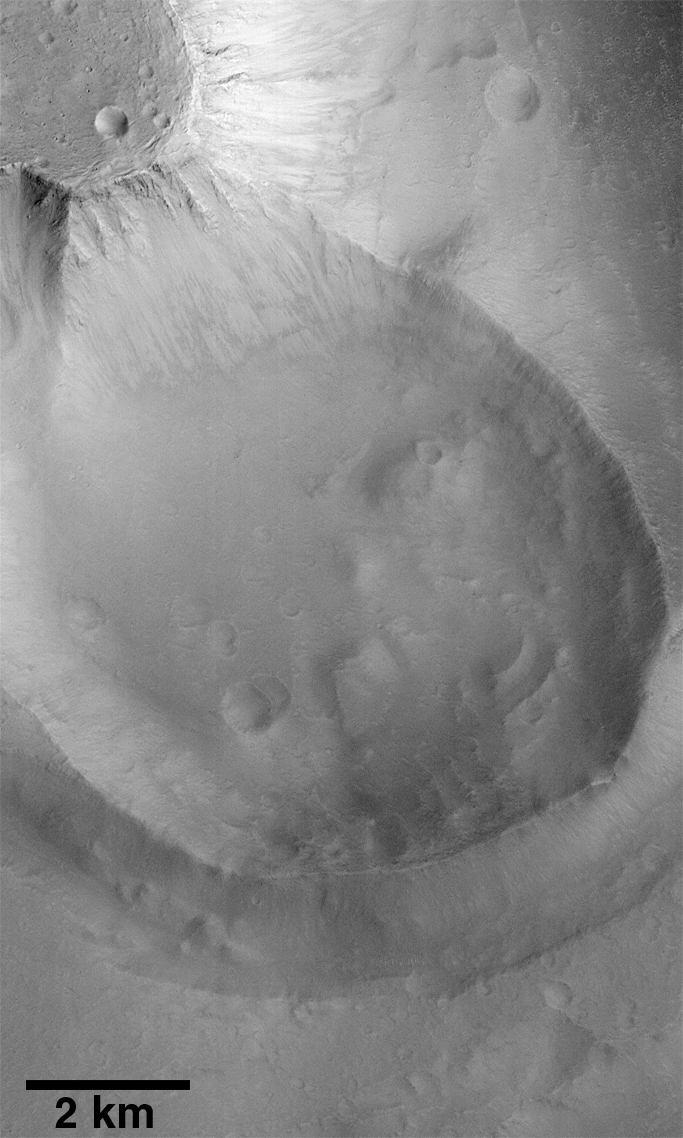

Exhumed Crater in Kasei Valles

Mars Global Surveyor’s high resolution Mars Orbiter Camera (MOC) is providing scientists with a whole new way of looking at Mars. Able to see objects down to the size of automobiles and houses, results from the first year of MOC operations are suggesting that the red planet has had a complicated history that was very different from that of the only two places that geologists have visited in person: the Earth and the Moon.

An example of the complexity of martian geologic history is shown by a crater in Kasei Vallis that was imaged during the 345th orbit of Mars Global Surveyor at 5:44 p.m. PDT on June 4, 1998. MOC image 34504 (above) shows a 6 kilometer (4 mile) diameter crater that was once buried by about 3 kilometers (2 miles) of martian “bedrock.”

Kasei Vallis, seen in this Viking 1 Orbiter mosaic, is actually a system of giant channels thought to have been carved by catastrophic floods that occurred more than a billion years ago . A similar scenario was proposed to explain the Ares Vallis channel, where Mars Pathfinder landed in July 1997.

The Kasei Valles floods carved a deep and wide system of channels into the northern portion of Lunae Planum–a vast, relatively flat plain made up of layered rock that formed some time before the floods.

The crater shown above (and in local context in this Viking 1 Orbiter image 226a08) was partly excavated by the Kasei Valles floods. The crater is poking out from beneath an “island” in the Kasei Valles. The mesa was created in part by the flood, and by subsequent retreat–by small landslides–of the scarp that encircles it. A “mote” or trench partly encircles the crater to the west and south. This moat formed were the turbulence of the floodwaters interacting with the obstacle represented by the crater rim eroded material in front of, and along the side, of the crater. The rim was too high for the flood to overtop, and the flood lasted too short a time for the erosion to breach the crater rim and destroy it.

The crater seen here was most likely formed early in Mars history, perhaps as long as 3.5 billion years ago. Sometime after it formed by meteor impact, it was buried by the material that comprises Lunae Planum (the large plains unit of which the island appears to be part). The material composing the island is, at least in places, hard rock, since the brink of the cliff is sharp and the erosional ridges that extend down from the brink stand out in sharp relief. However, the processes that emplaced the rock were sufficiently gentle that the crater was not destroyed by that emplacement, nor by the burial. In that respect, the crater is like a giant fossil. Likewise, the process or processes that exposed the crater–the Kasei floods and retreat of the mesa scarp– were also sufficiently “gentle” so that much of the crater’s original appearance has been preserved.

This exhumed crater is one of many seen by MOC during its first year of operations. This particular crater was first suspected to have been exhumed when it was seen in images from Mariner 9 in 1972. The close-up view provided by MOC confirms that the crater has emerged from beneath the mesa, and that it suffered little damage from the Kasei floods.

Malin Space Science Systems and the California Institute of Technology built the MOC using spare hardware from the Mars Observer mission. MSSS operates the camera from its facilities in San Diego, CA. The Jet Propulsion Laboratory’s Mars Surveyor Operations Project operates the Mars Global Surveyor spacecraft with its industrial partner, Lockheed Martin Astronautics, from facilities in Pasadena, CA and Denver, CO.

Credit: NASA/JPL/Malin Space Science Systems